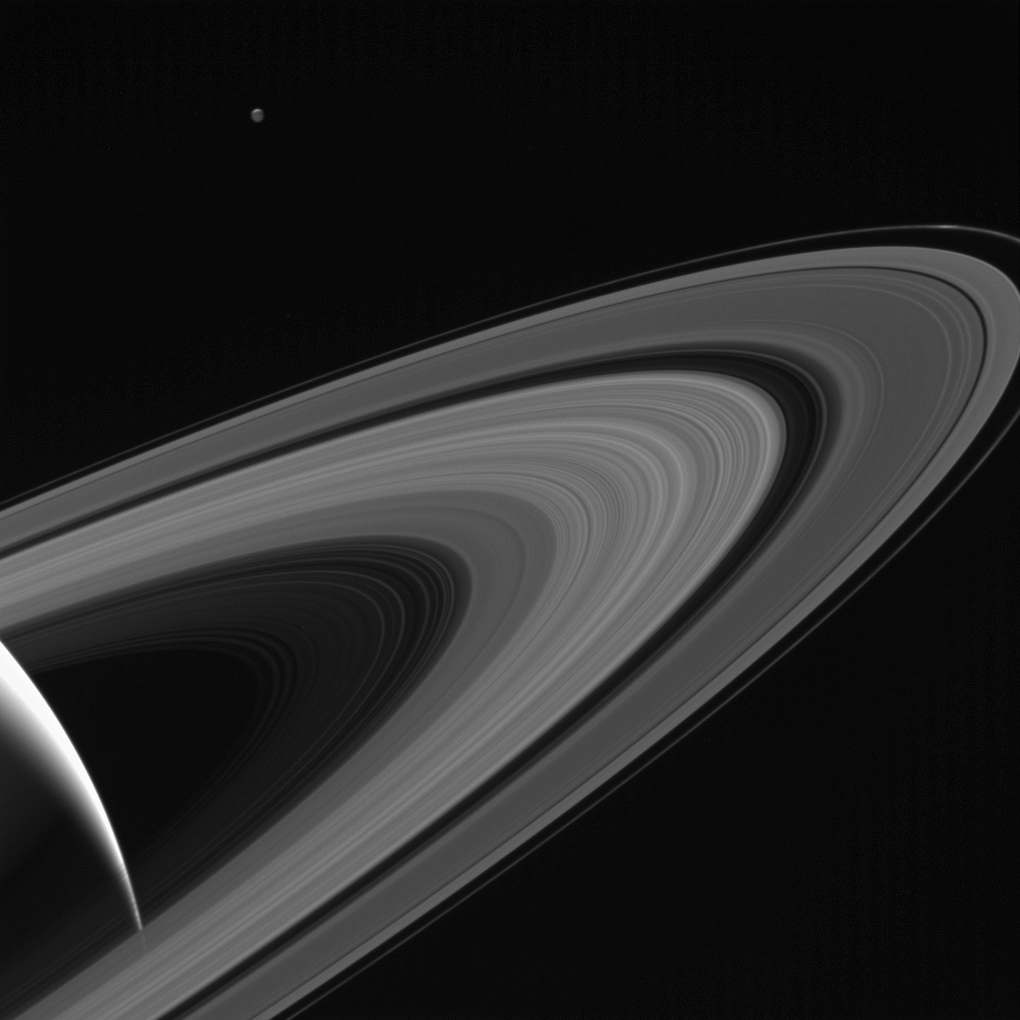

Saturn-lit Tethys

NASA’s Cassini gazes across the icy rings of Saturn toward the icy moon Tethys, whose night side is illuminated by Saturnshine, or sunlight reflected by the planet.

Tethys was on the far side of Saturn with respect to Cassini here; an observer looking upward from the moon’s surface toward Cassini would see Saturn’s illuminated disk filling the sky.

Tethys was brightened by a factor of two in this image to increase its visibility. A sliver of the moon’s sunlit northern hemisphere is seen at top. A bright wedge of Saturn’s sunlit side is seen at lower left.

This view looks toward the sunlit side of the rings from about 10 degrees above the ring plane. The image was taken in visible light with the Cassini spacecraft wide-angle camera on May 13, 2017.

The view was acquired at a distance of approximately 750,000 miles (1.2 million kilometers) from Saturn and at a Sun-Saturn-spacecraft, or phase, angle of 140 degrees. Image scale is 43 miles (70 kilometers) per pixel on Saturn. The distance to Tethys was about 930,000 miles (1.5 million kilometers). The image scale on Tethys is about 56 miles (90 kilometers) per pixel.

The Cassini mission is a cooperative project of NASA, ESA (the European Space Agency) and the Italian Space Agency. The Jet Propulsion Laboratory, a division of Caltech in Pasadena, manages the mission for NASA’s Science Mission Directorate, Washington. The Cassini orbiter and its two onboard cameras were designed, developed and assembled at JPL. The imaging operations center is based at the Space Science Institute in Boulder, Colorado.

Credit: NASA/JPL-Caltech/Space Science Institute